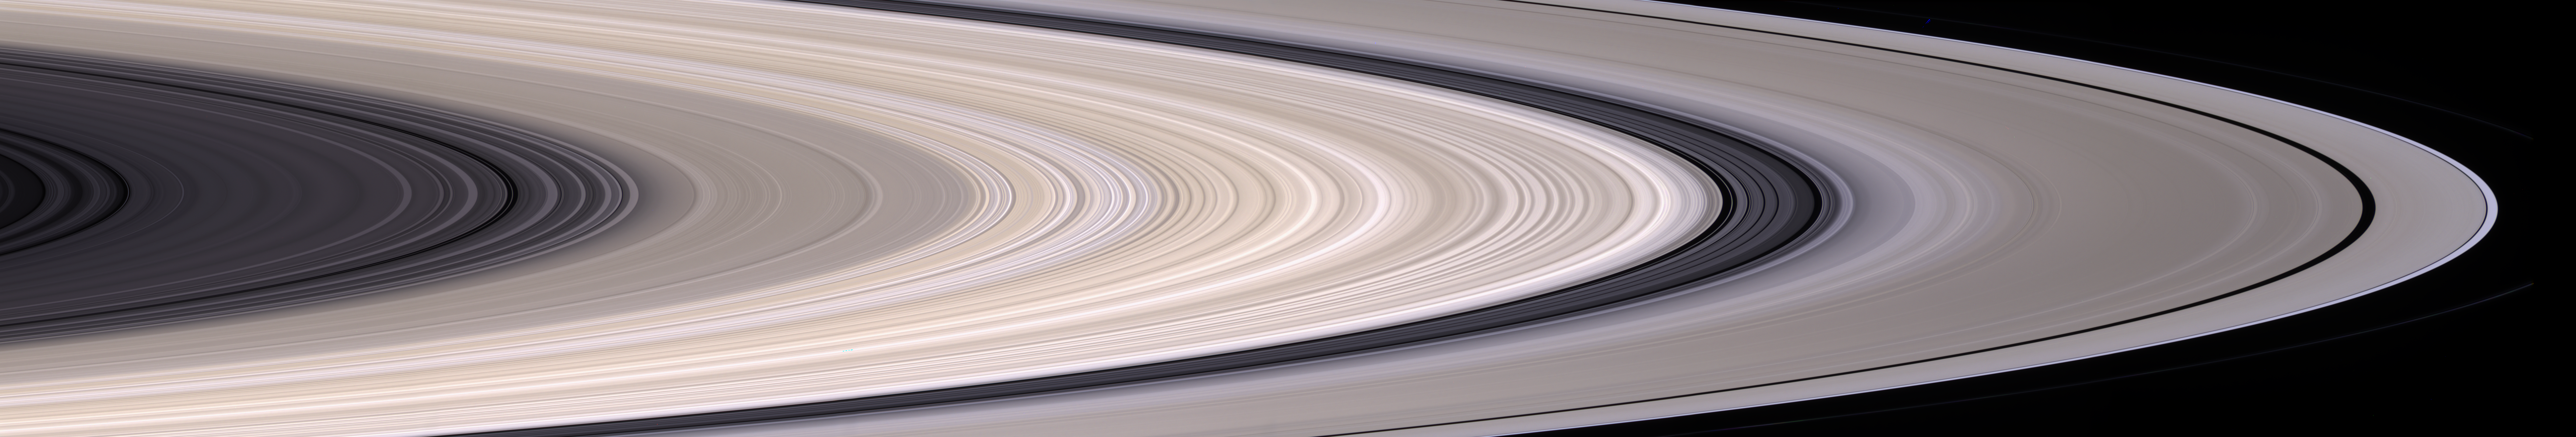

Panoramic Rings

Saturn’s most prominent feature, its dazzling ring system, takes center stage in this stunning natural color mosaic which reveals the color and diversity present in this wonder of the solar system. Gaps, gravitational resonances and wave patterns are all present, and the delicate color variations across the system are clearly visible.

This mosaic of six images covers a distance of approximately 62,000 kilometers along the ring plane, from a radius of 74,565 kilometers to 136,780 kilometers (46,333 to 84,991 miles) from the planet’s center.

This view is from Cassini’s vantage point beneath the ring plane. The rings are tilted away from Cassini at an angle of about 4 degrees.

Images taken using red, green and blue spectral filters were used to create this natural color mosaic. The images were acquired using the Cassini spacecraft narrow angle camera on Dec. 12, 2004, at a distance of approximately 1.8 million kilometers (1.1 million miles). The image scale is 10.5 kilometers (6.5 miles) per pixel.

The Cassini-Huygens mission is a cooperative project of NASA, the European Space Agency and the Italian Space Agency. The Jet Propulsion Laboratory, a division of the California Institute of Technology in Pasadena, manages the mission for NASA’s Science Mission Directorate, Washington, D.C. The Cassini orbiter and its two onboard cameras were designed, developed and assembled at JPL. The imaging team is based at the Space Science Institute, Boulder, Colo.

Credit: NASA/JPL/Space Science Institute